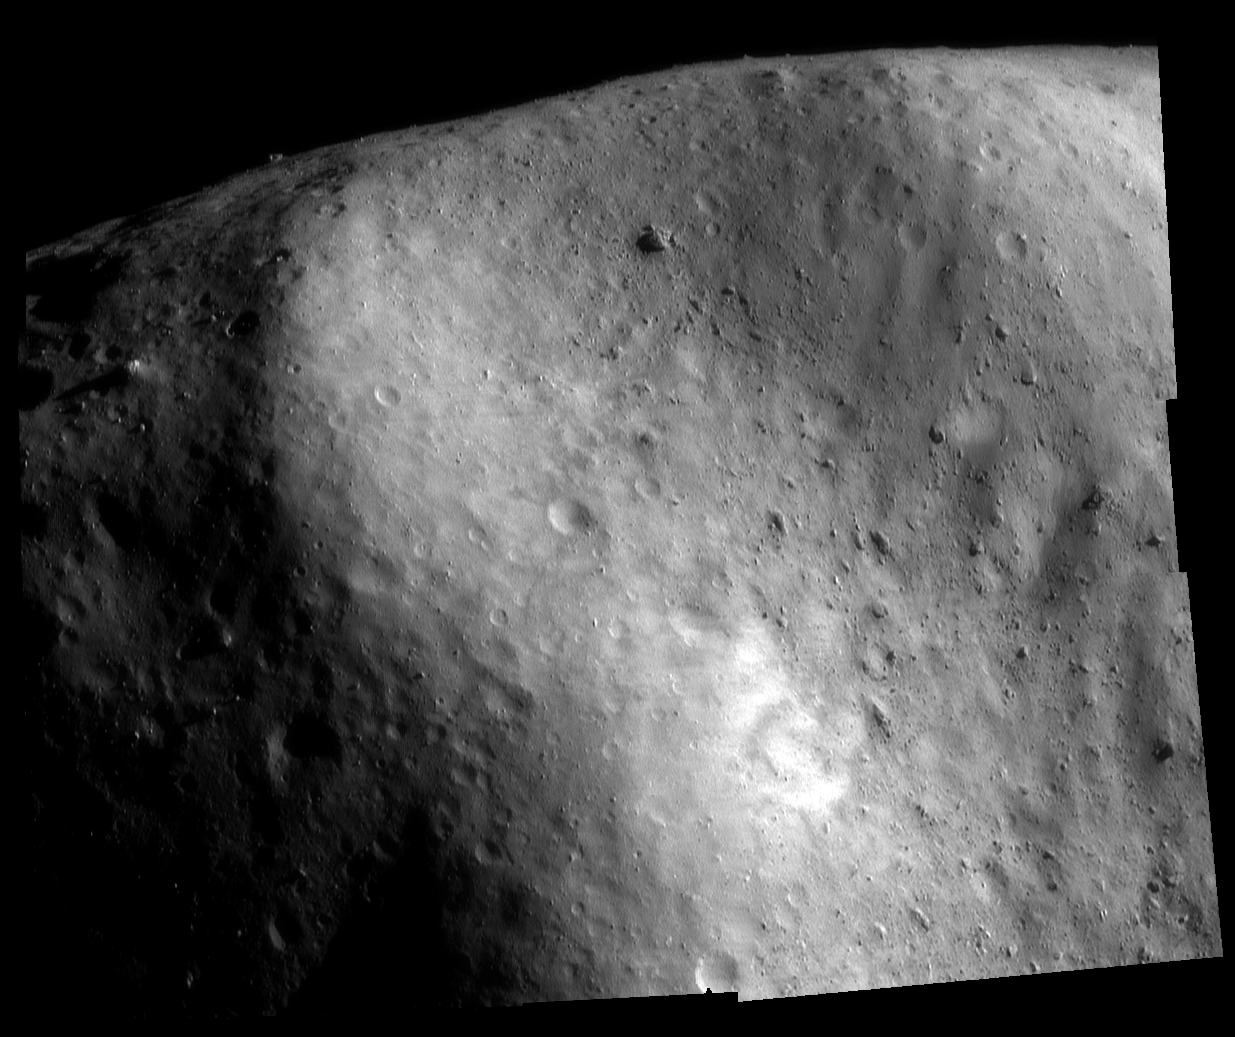

Boulderado

One of the most recognizable surface features on Eros is the boulder-filled, concave depression at the southwestern edge of the saddle-shaped Himeros. When it was first glimpsed early in NEAR Shoemaker’s orbital mission the area was informally tagged “Boulderado.”

Credit: NASA/JPL/JHUAPL